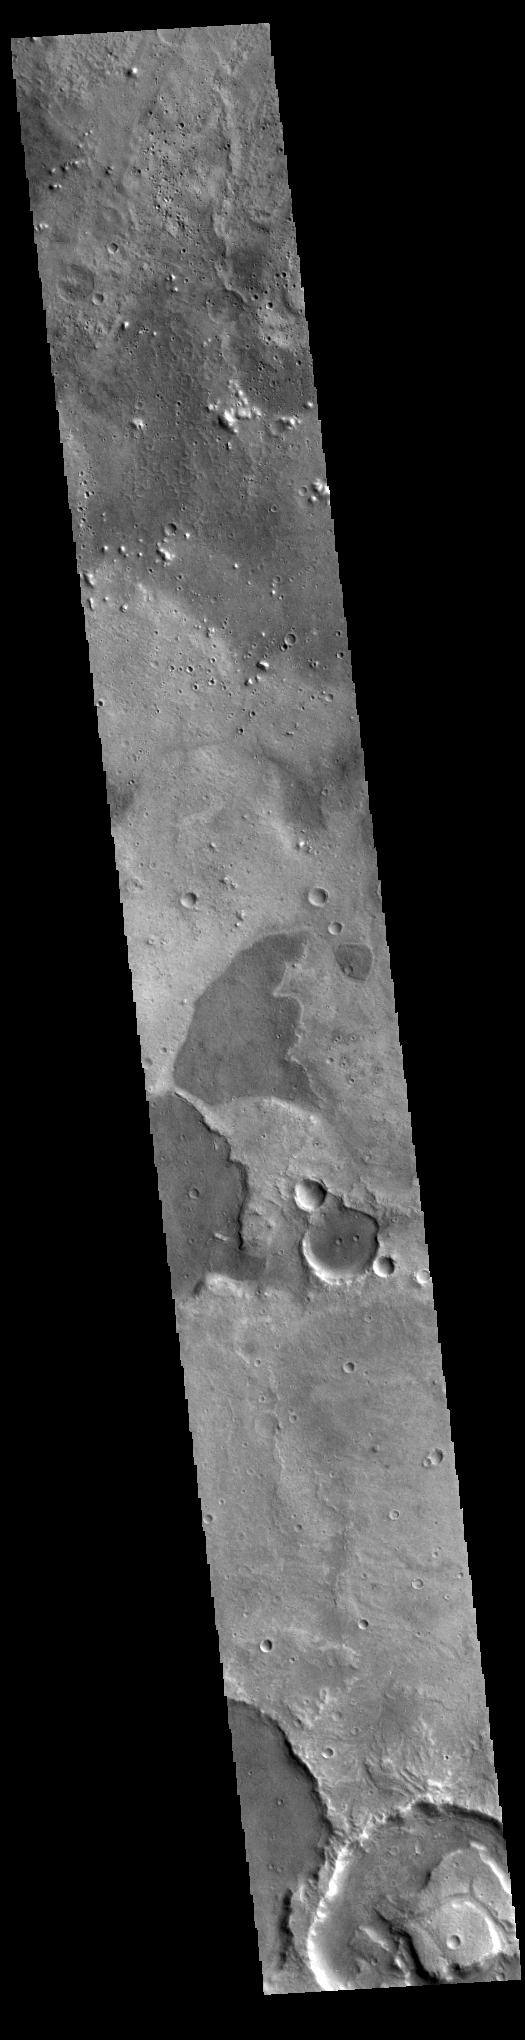

Arabia Terra

Today’s VIS image shows part of Arabia Terra. The different tones in the image indicate there is a difference between the dark and light surfaces. It could be due to differences in dust cover, or actual different layers of materials.

Credit: NASA/JPL-Caltech/ASU